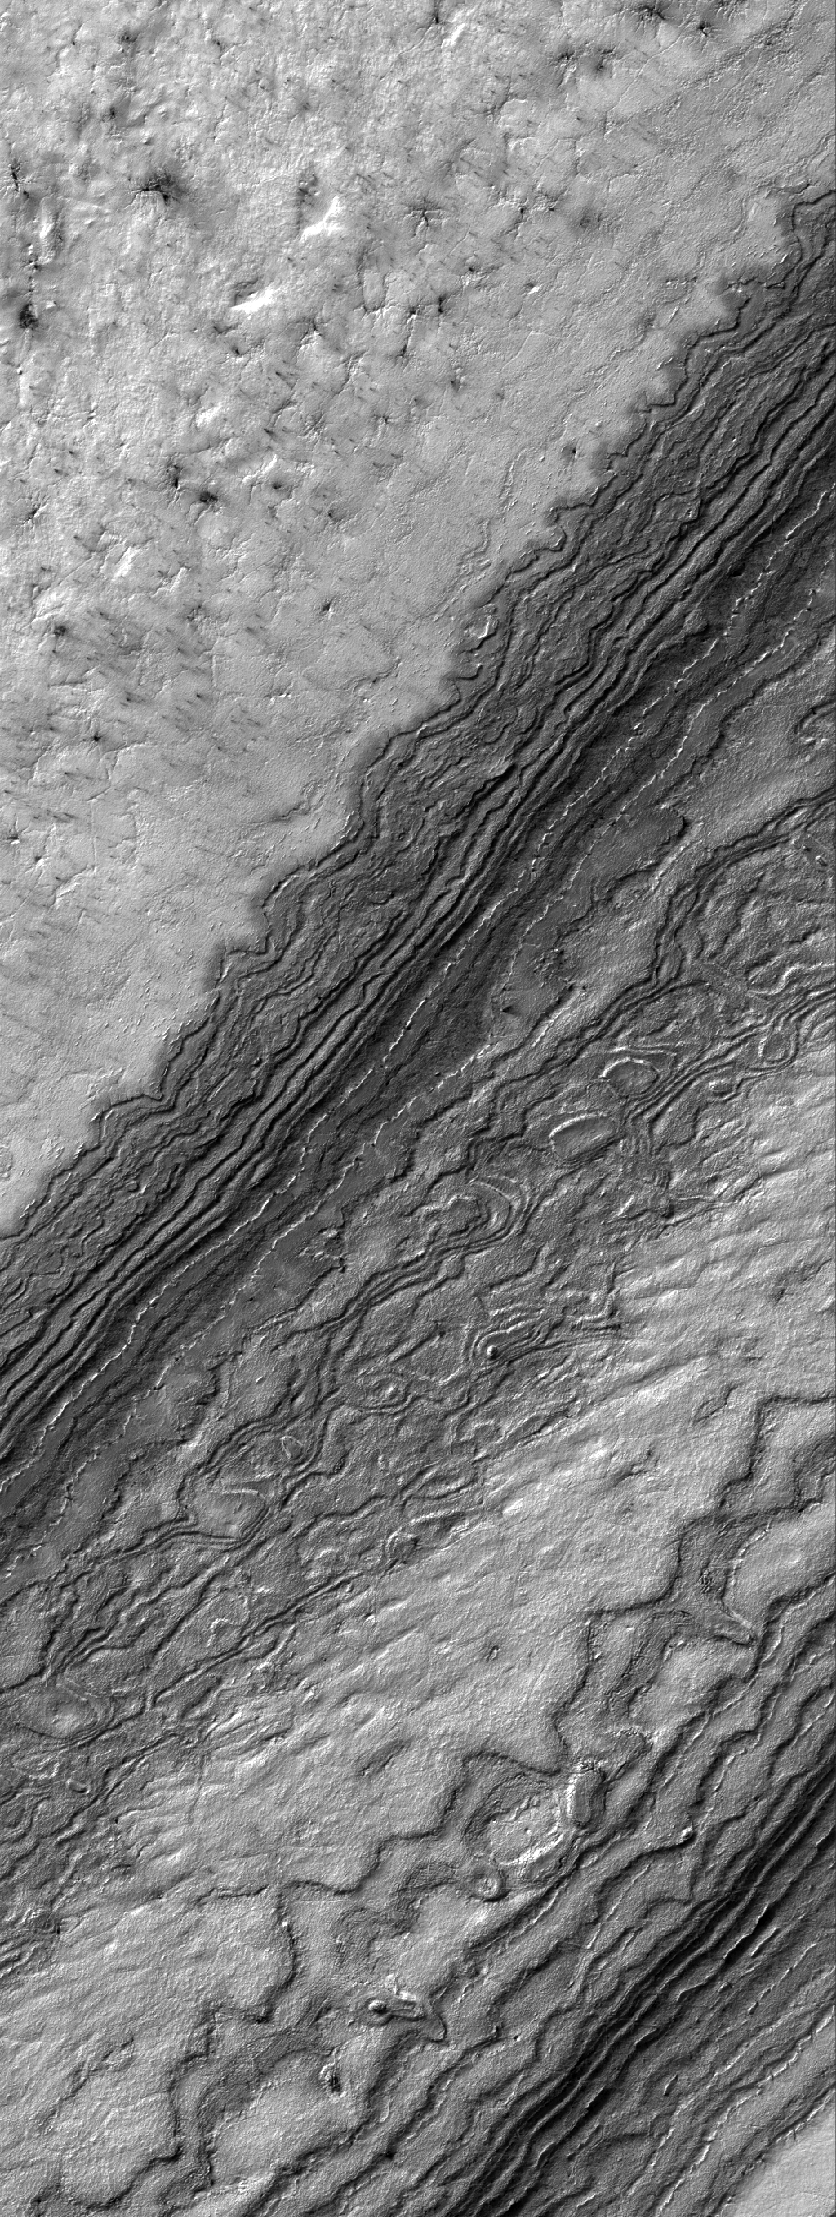

South Polar Details

22 September 2005
This Mars Global Surveyor (MGS) Mars Orbiter Camera (MOC) image shows details among some of the eroded layer outcrops of the martian south polar region. Much of the south polar region of Mars is covered by a thick unit of layered material. For decades, the layers have been assumed to consist of a mixture of dust and ice, but it is equally possible that the materials are sedimentary rocks. This image was captured during southern spring, at a time when some of the surface was still covered by seasonal carbon dioxide (CO2) frost.

Location near: 86.5°S, 116.6°W
Image width: width: ~3 km (~1.9 mi)
Illumination from: upper left
Season: Southern Spring

Credit: NASA/JPL/Malin Space Science Systems